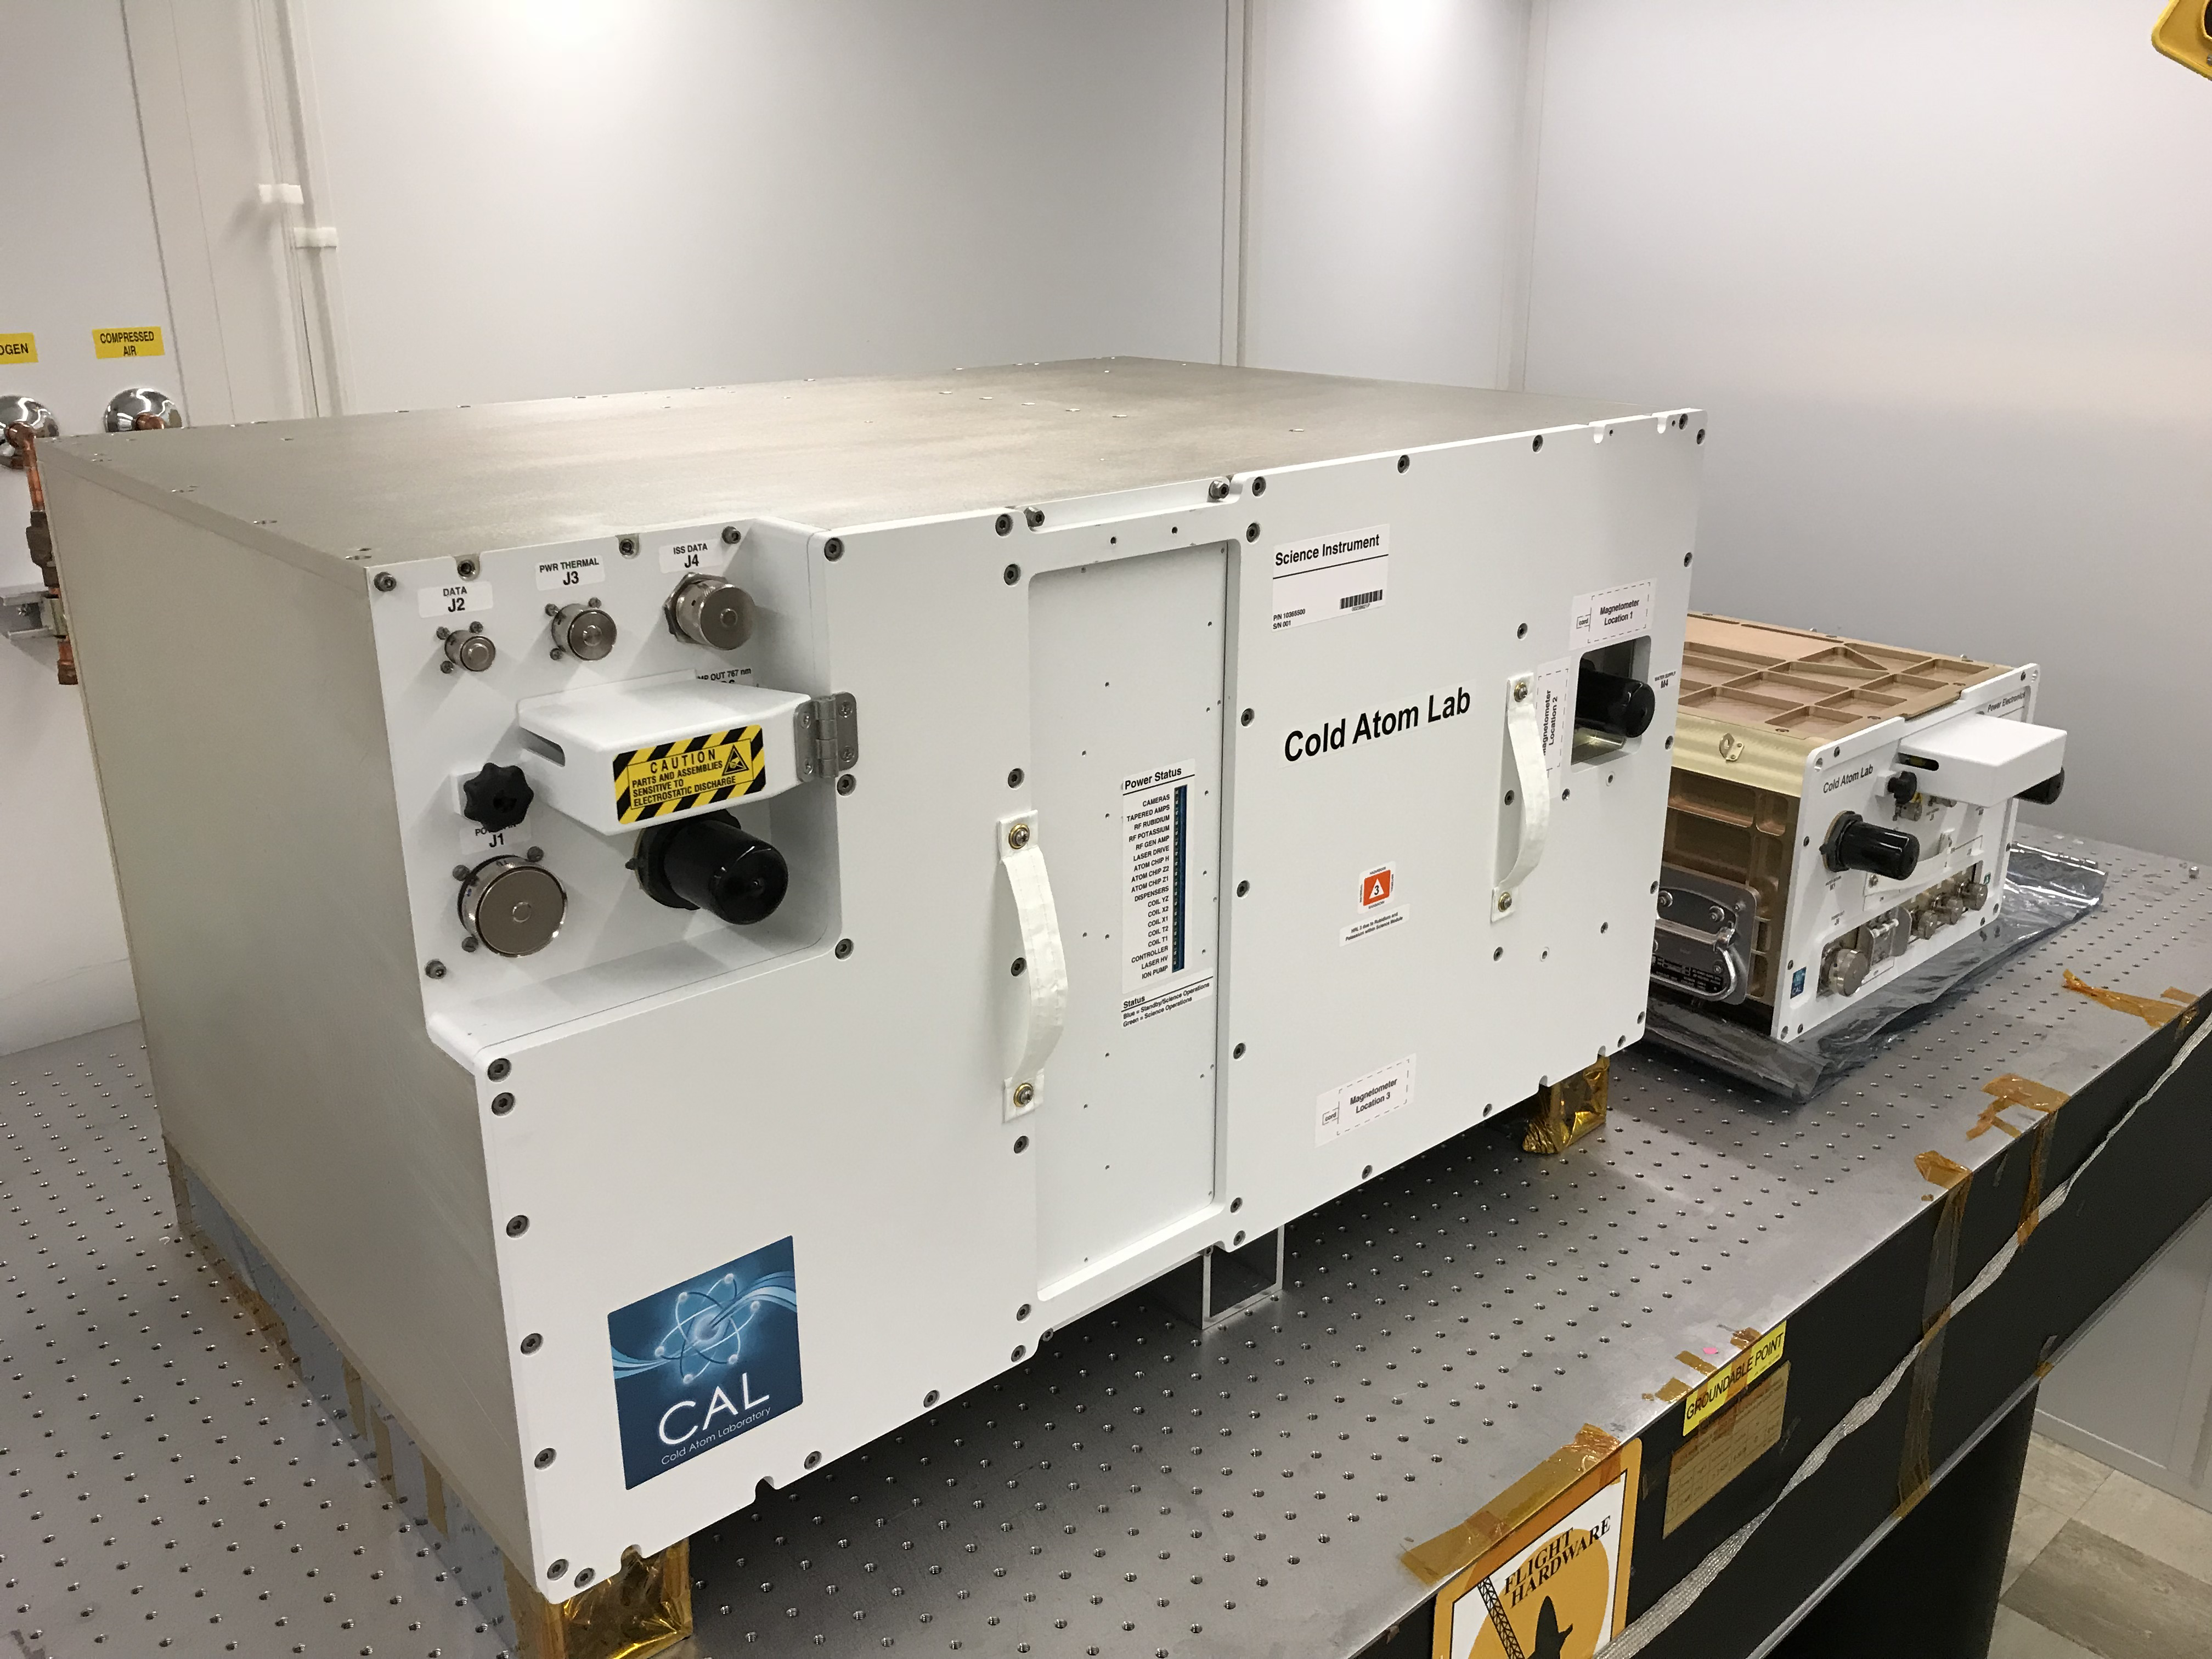

CAL Before Flight

The Cold Atom Laboratory consists of two standardized containers that will be installed on the International Space Station. The larger container is called a “quad locker,” and the smaller container is called a “single locker.” The quad locker contains CAL’s physics package, or the compartment where CAL will produce clouds of ultra-cold atoms.

The Cold Atom Laboratory launched to the space station on May 21, 2018, aboard a Northrop Grumman (formerly Orbital ATK) Cygnus spacecraft from NASA’s Wallops Flight Facility in Virginia. Designed and built at JPL, CAL is sponsored by the International Space Station Program at NASA’s Johnson Space Center in Houston, and the Space Life and Physical Sciences Research and Applications (SLPSRA) Division of NASA’s Human Exploration and Operations Mission Directorate at NASA Headquarters in Washington.

Credit: NASA/JPL-Caltech